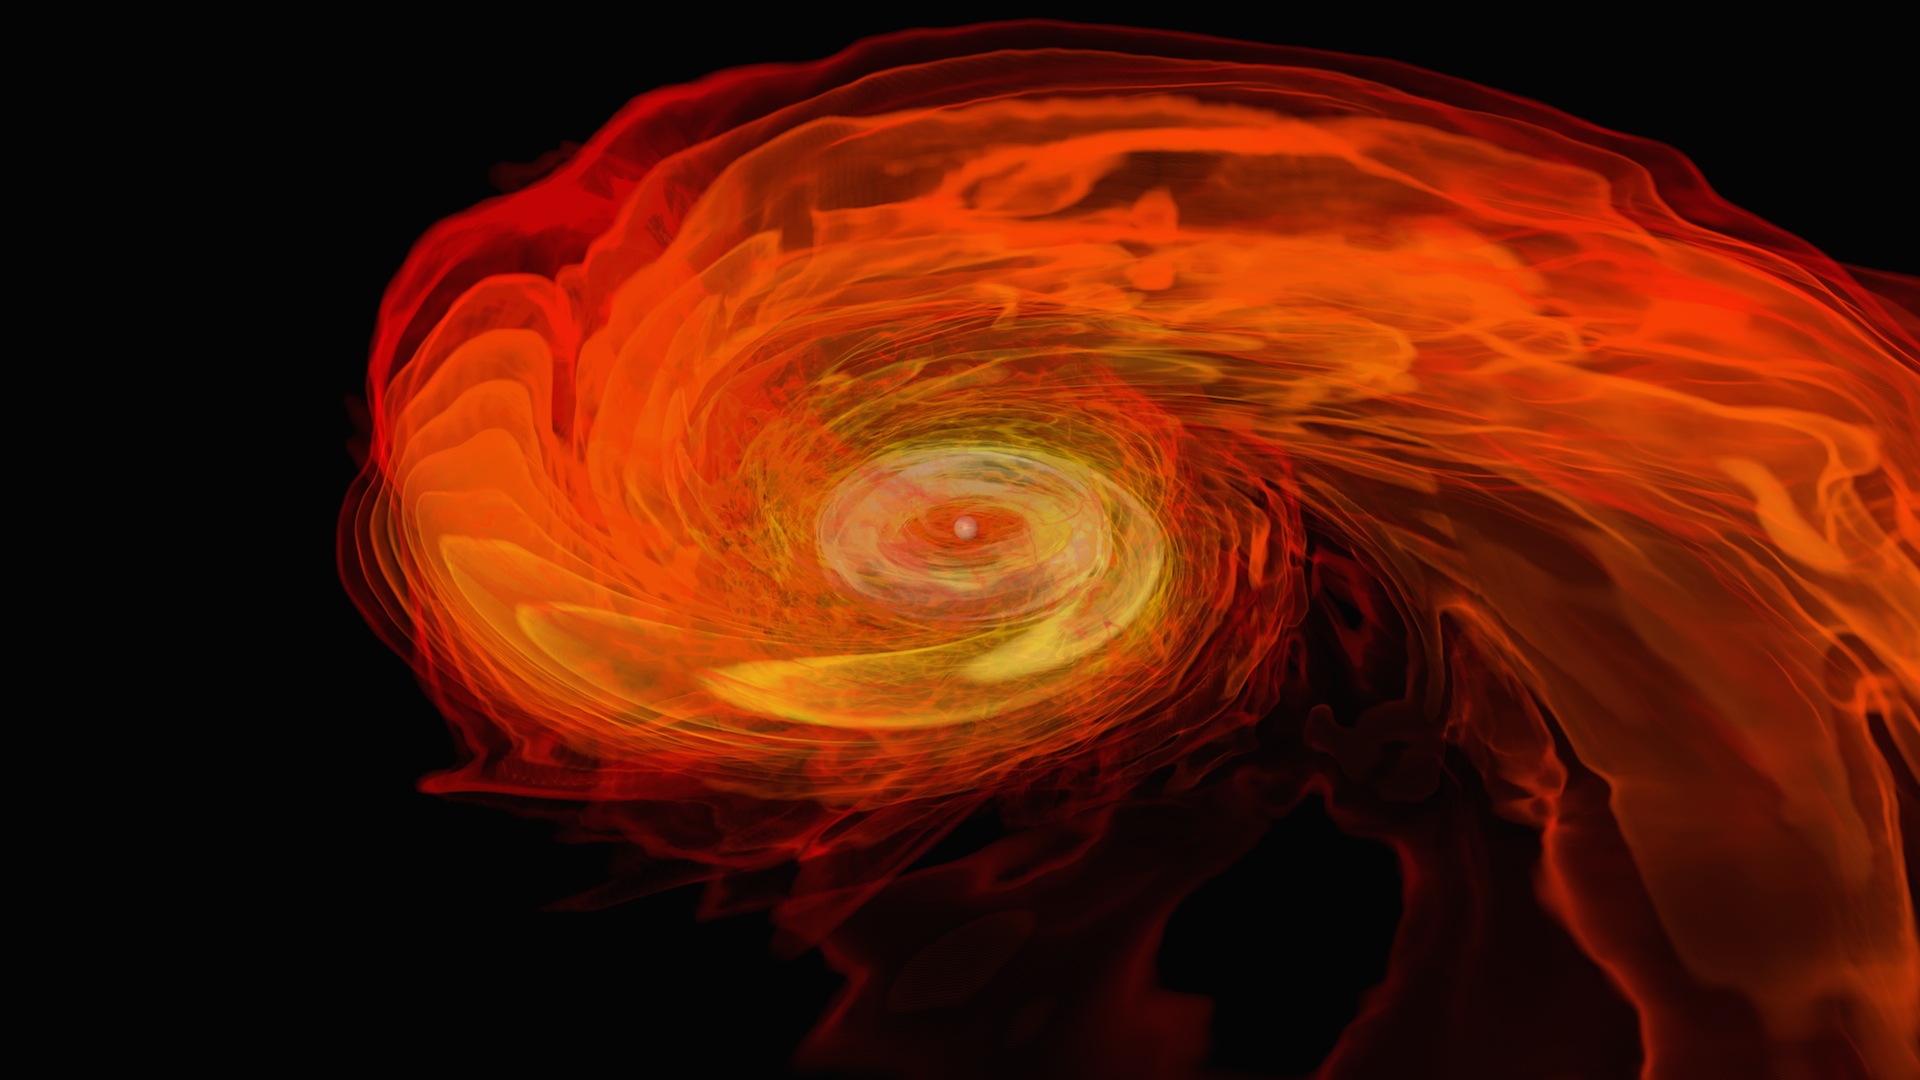

Neutron Stars Rip Each Other Apart to Form Black Hole

Simulation frames from this NASA Goddard neutron star merger animation: bit.ly/1jolBYY This supercomputer simulation shows one of the most violent events in the universe: a pair of neutron stars colliding, merging and forming a black hole. A neutron star is the compressed core left behind when a star born with between eight and 30 times the sun's mass explodes as a supernova. Neutron stars pack about 1.5 times the mass of the sun — equivalent to about half a million Earths — into a ball just 12 miles (20 km) across. As the simulation begins, we view an unequally matched pair of neutron stars weighing 1.4 and 1.7 solar masses. They are separated by only about 11 miles, slightly less distance than their own diameters. Redder colors show regions of progressively lower density. As the stars spiral toward each other, intense tides begin to deform them, possibly cracking their crusts. Neutron stars possess incredible density, but their surfaces are comparatively thin, with densities about a million times greater than gold. Their interiors crush matter to a much greater degree densities rise by 100 million times in their centers. To begin to imagine such mind-boggling densities, consider that a cubic centimeter of neutron star matter outweighs Mount Everest. By 7 milliseconds, tidal forces overwhelm and shatter the lesser star. Its superdense contents erupt into the system and curl a spiral arm of incredibly hot material. At 13 milliseconds, the more massive star has accumulated too much mass to support it against gravity and collapses, and a new black hole is born. The black hole's event horizon — its point of no return — is shown by the gray sphere. While most of the matter from both neutron stars will fall into the black hole, some of the less dense, faster moving matter manages to orbit around it, quickly forming a large and rapidly rotating torus. This torus extends for about 124 miles (200 km) and contains the equivalent of 1/5th the mass of our sun. Scientists think neutron star mergers like this produce short gamma-ray bursts (GRBs). Short GRBs last less than two seconds yet unleash as much energy as all the stars in our galaxy produce over one year. The rapidly fading afterglow of these explosions presents a challenge to astronomers. A key element in understanding GRBs is getting instruments on large ground-based telescopes to capture afterglows as soon as possible after the burst. The rapid notification and accurate positions provided by NASA's Swift mission creates a vibrant synergy with ground-based observatories that has led to dramatically improved understanding of GRBs, especially for short bursts.

Credit: NASA's Goddard Space Flight Center